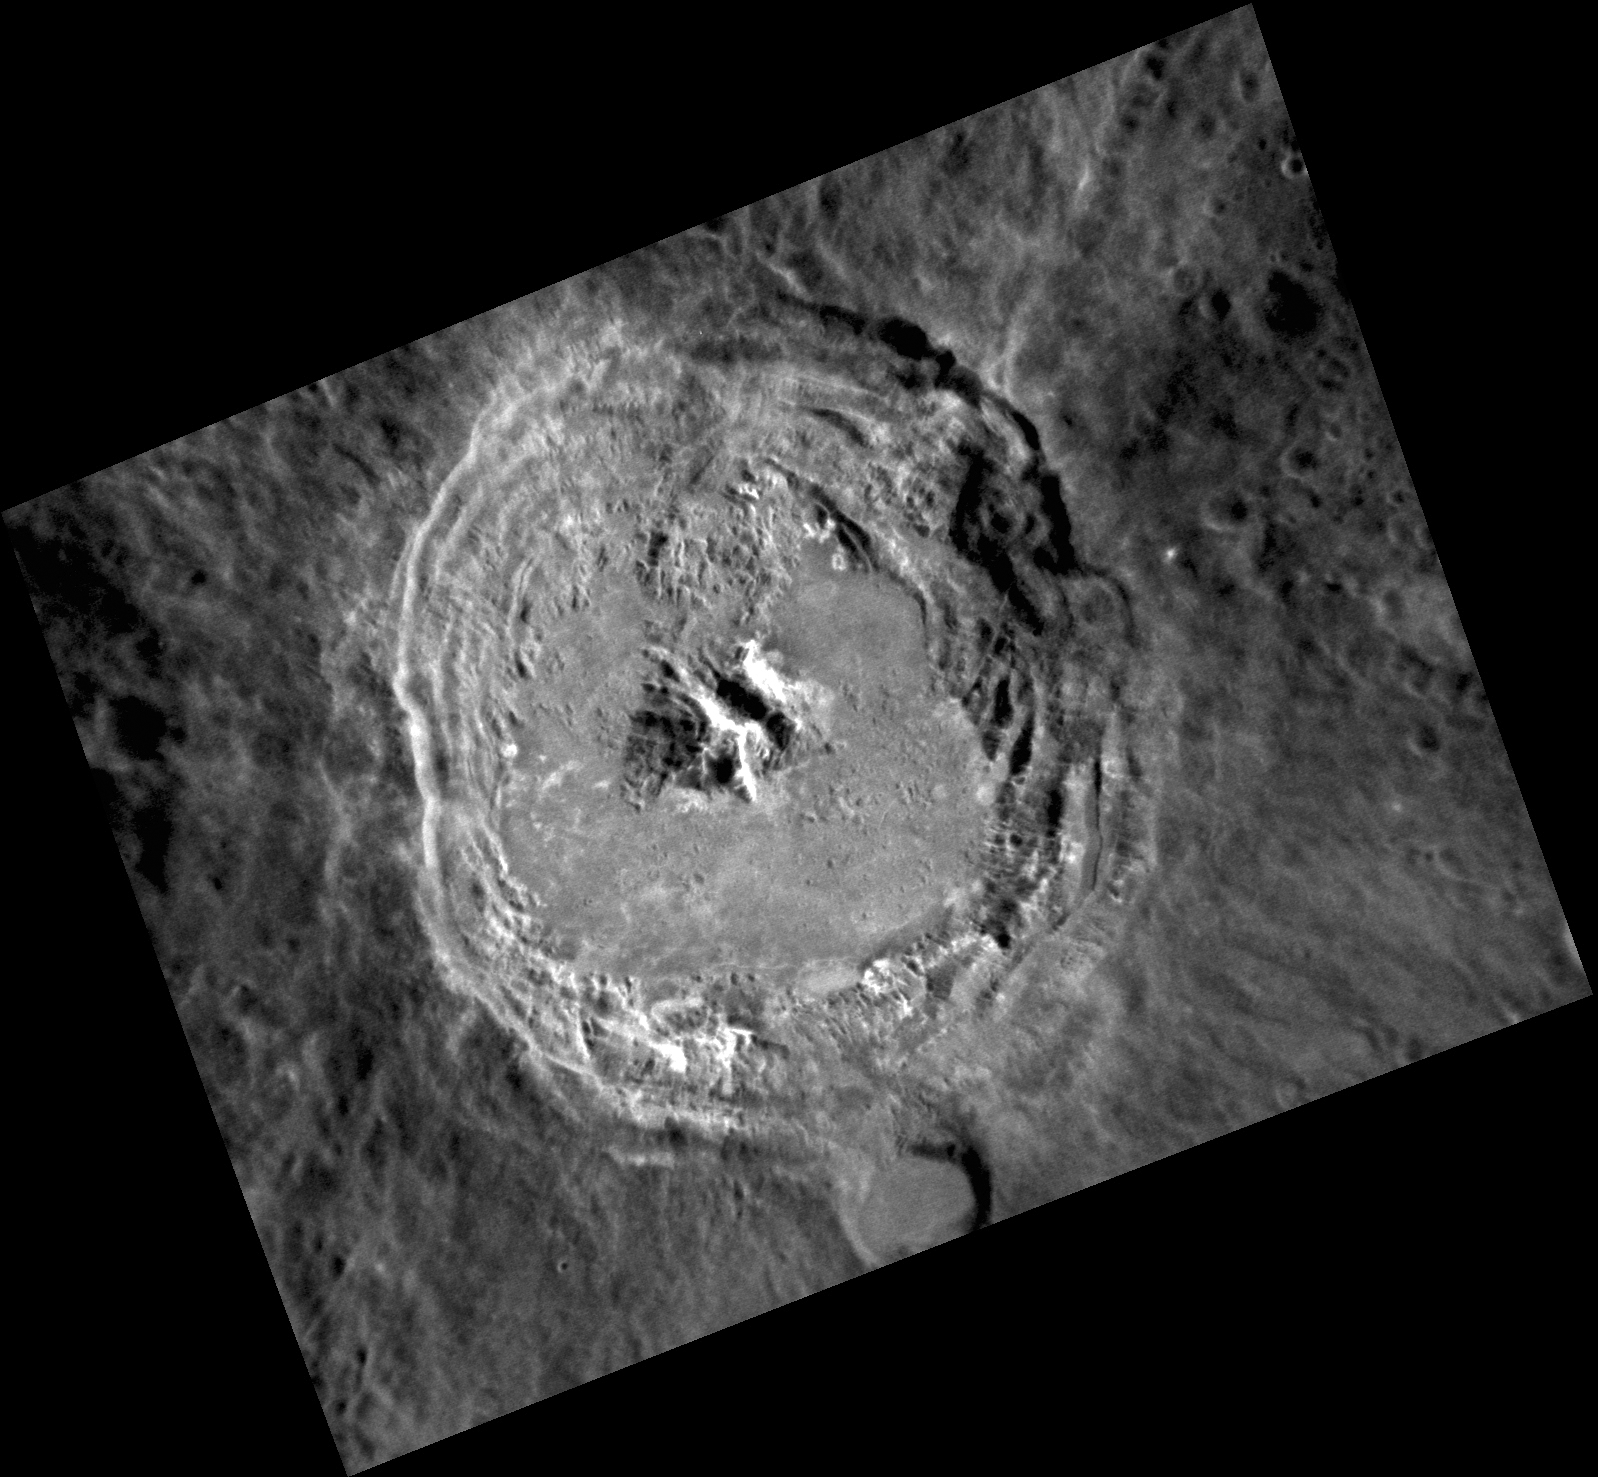

Kuiper, Up Close

This may be MESSENGER’s best image yet of the interior of Kuiper crater. Kuiper is one of the most striking impacts on the planet, with relatively reddish ejecta and ponds of solidified impact melt. This complex crater may even contain hollows. Can you pick them out on the northern edge of the crater floor?

This image was acquired as a high-resolution targeted observation. Targeted observations are images of a small area on Mercury’s surface at resolutions much higher than the 200-meter/pixel morphology base map. It is not possible to cover all of Mercury’s surface at this high resolution, but typically several areas of high scientific interest are imaged in this mode each week.

Date acquired: August 20, 2012
Image Mission Elapsed Time (MET): 253966391
Image ID: 2426465
Instrument: Narrow Angle Camera (NAC) of the Mercury Dual Imaging System (MDIS)
Center Latitude: -11.39°
Center Longitude: 328.8° E
Resolution: 80 meters/pixel
Scale: Kuiper is 62 km (39 miles) in diameter
Incidence Angle: 32.6°
Emission Angle: 40.0°
Phase Angle: 72.5°

The MESSENGER spacecraft is the first ever to orbit the planet Mercury, and the spacecraft’s seven scientific instruments and radio science investigation are unraveling the history and evolution of the Solar System’s innermost planet. Visit the Why Mercury? section of this website to learn more about the key science questions that the MESSENGER mission is addressing. During the one-year primary mission, MDIS acquired 88,746 images and extensive other data sets. MESSENGER is now in a year-long extended mission, during which plans call for the acquisition of more than 80,000 additional images to support MESSENGER’s science goals.

These images are from MESSENGER, a NASA Discovery mission to conduct the first orbital study of the innermost planet, Mercury. For information regarding the use of images, see the MESSENGER image use policy.

Credit: NASA/Johns Hopkins University Applied Physics Laboratory/Carnegie Institution of Washington